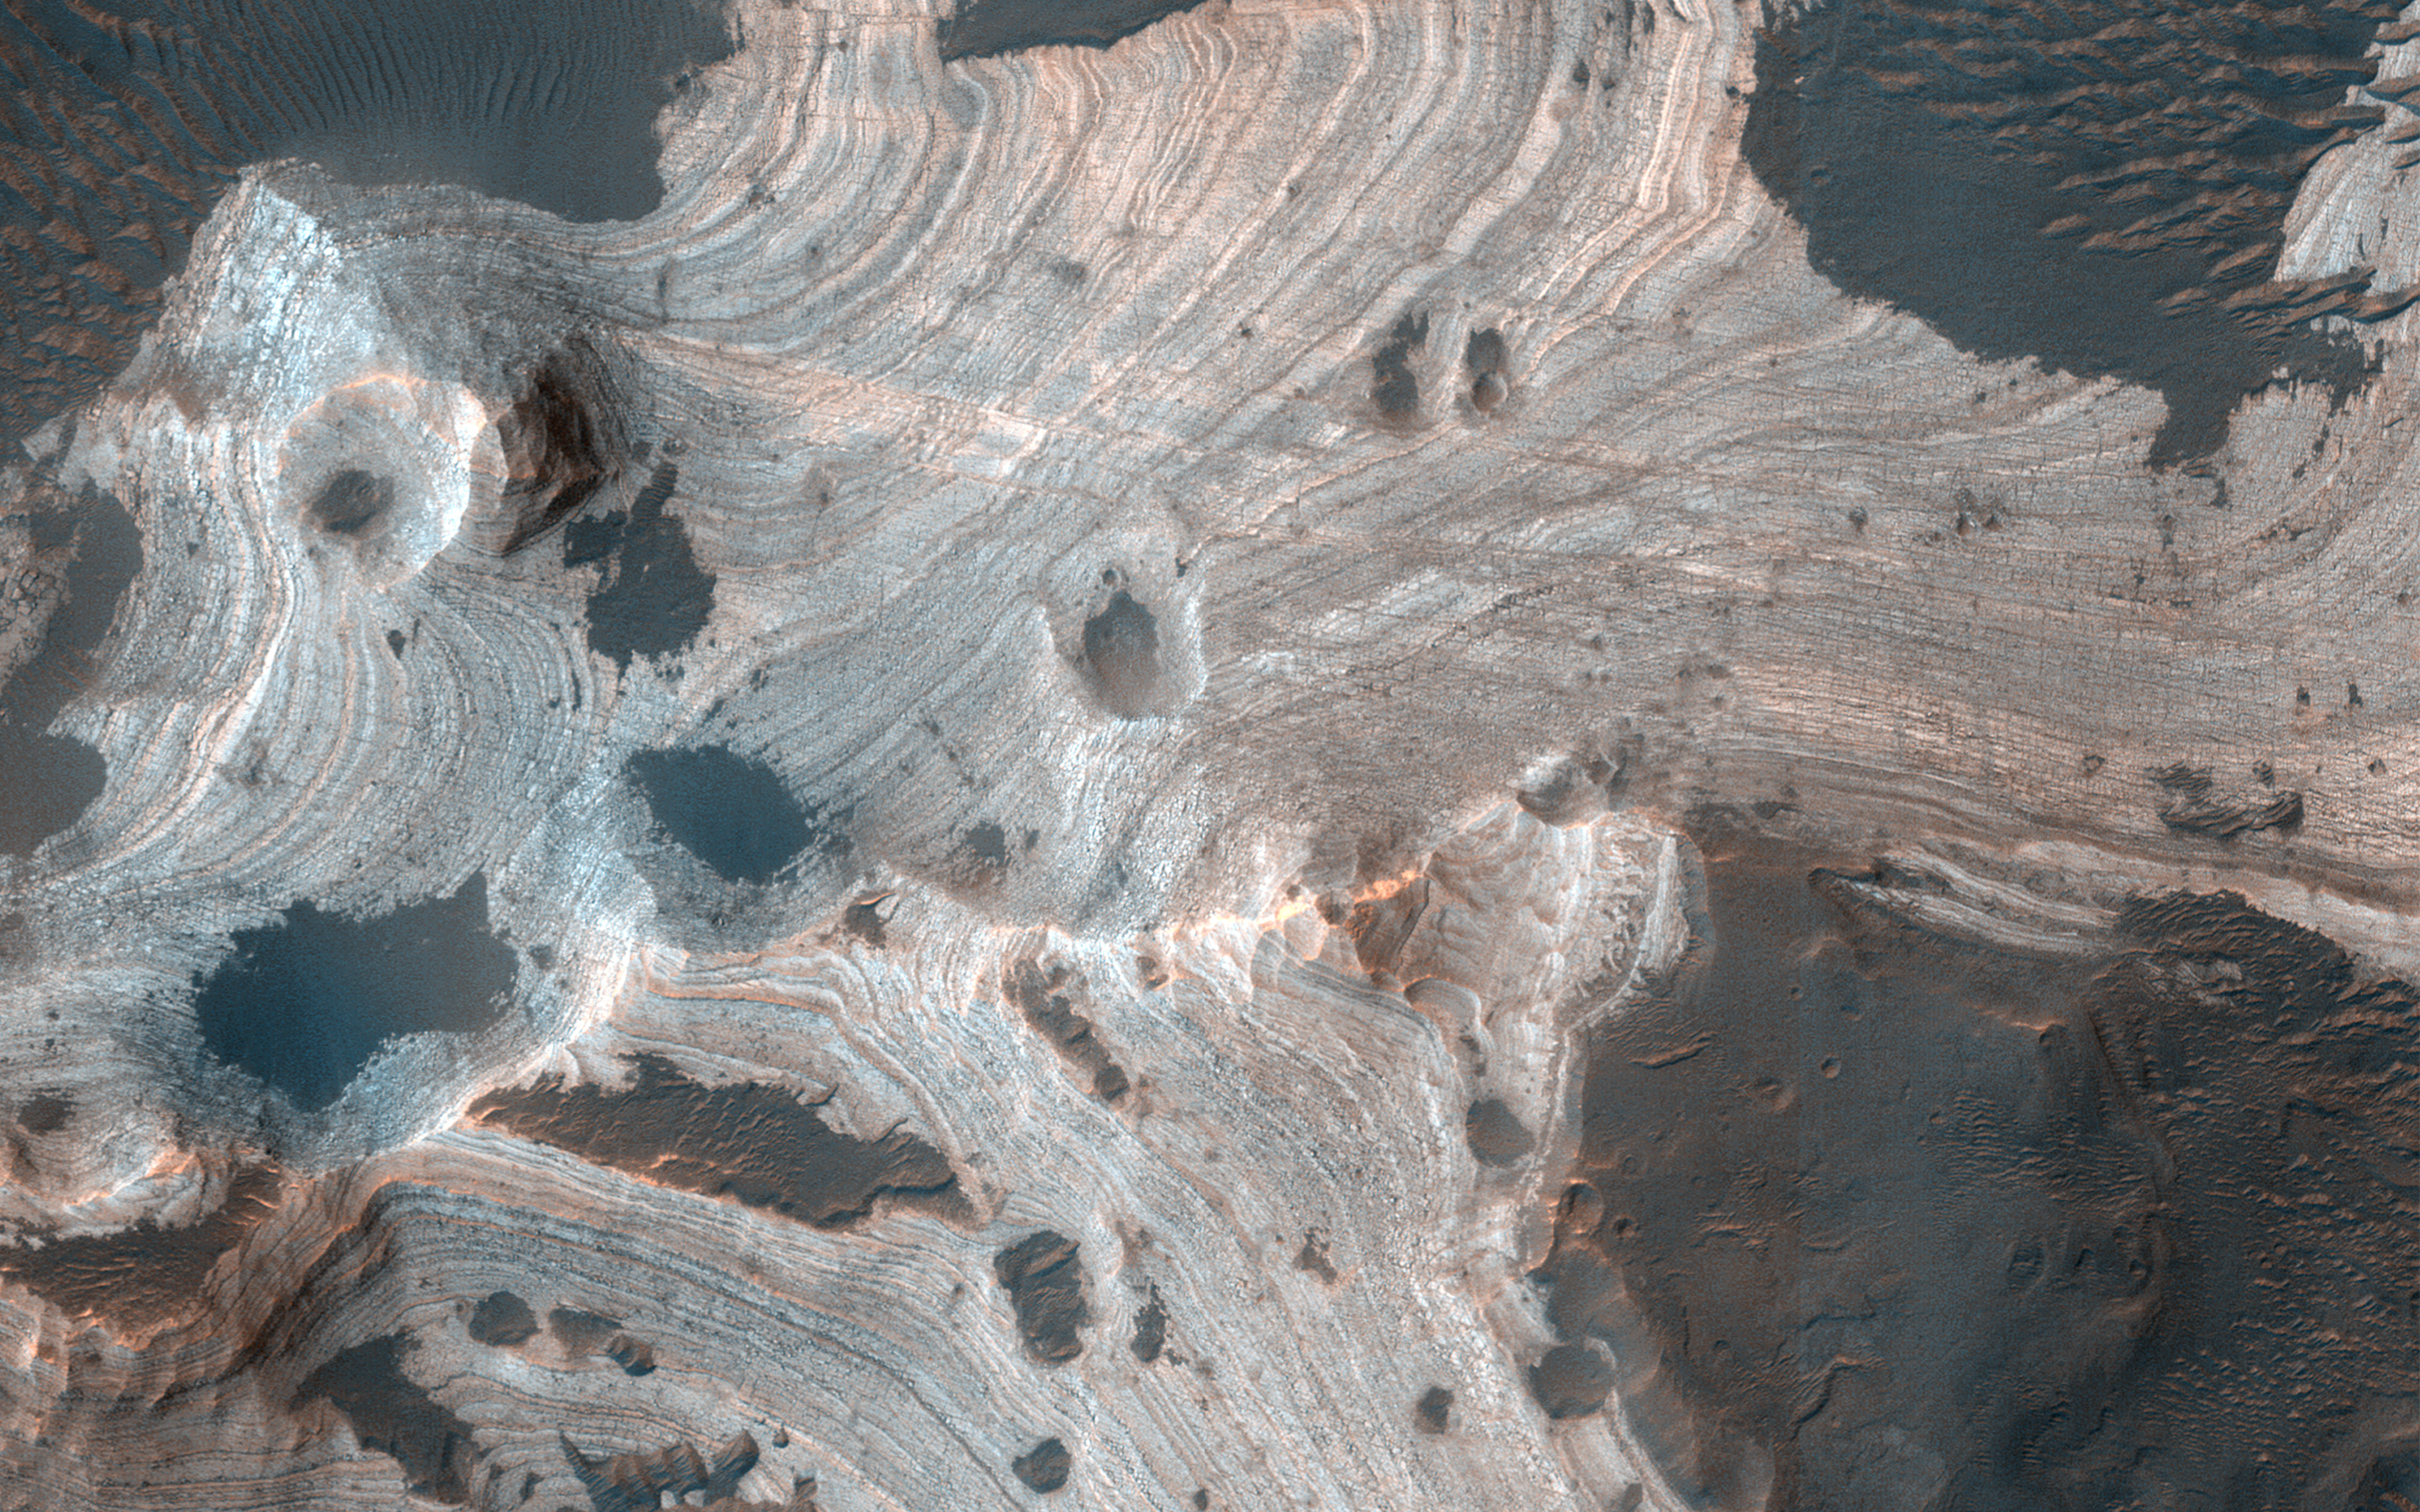

Exquisite Layering

Much of Mars is covered by sand and dust but in some places stacks of sedimentary layers are visible. In this image, exquisite layering is revealed emerging from the sand in southern Holden Crater. Sequences like these offer a window into Mars’ complicated geologic history.

Holden Crater was once a candidate landing area for the Mars Science Laboratory, and is still an intriguing choice today.

The map is projected here at a scale of 50 centimeters (19.7 inches) per pixel. (The original image scale is 52.2 centimeters [20.6 inches] per pixel [with 2 x 2 binning]; objects on the order of 157 centimeters [61.8 inches] across are resolved.) North is up.

The University of Arizona, in Tucson, operates HiRISE, which was built by Ball Aerospace & Technologies Corp., in Boulder, Colorado. NASA’s Jet Propulsion Laboratory, a division of Caltech in Pasadena, California, manages the Mars Reconnaissance Orbiter Project for NASA’s Science Mission Directorate, Washington.

Credit: NASA/JPL-Caltech/University of Arizona